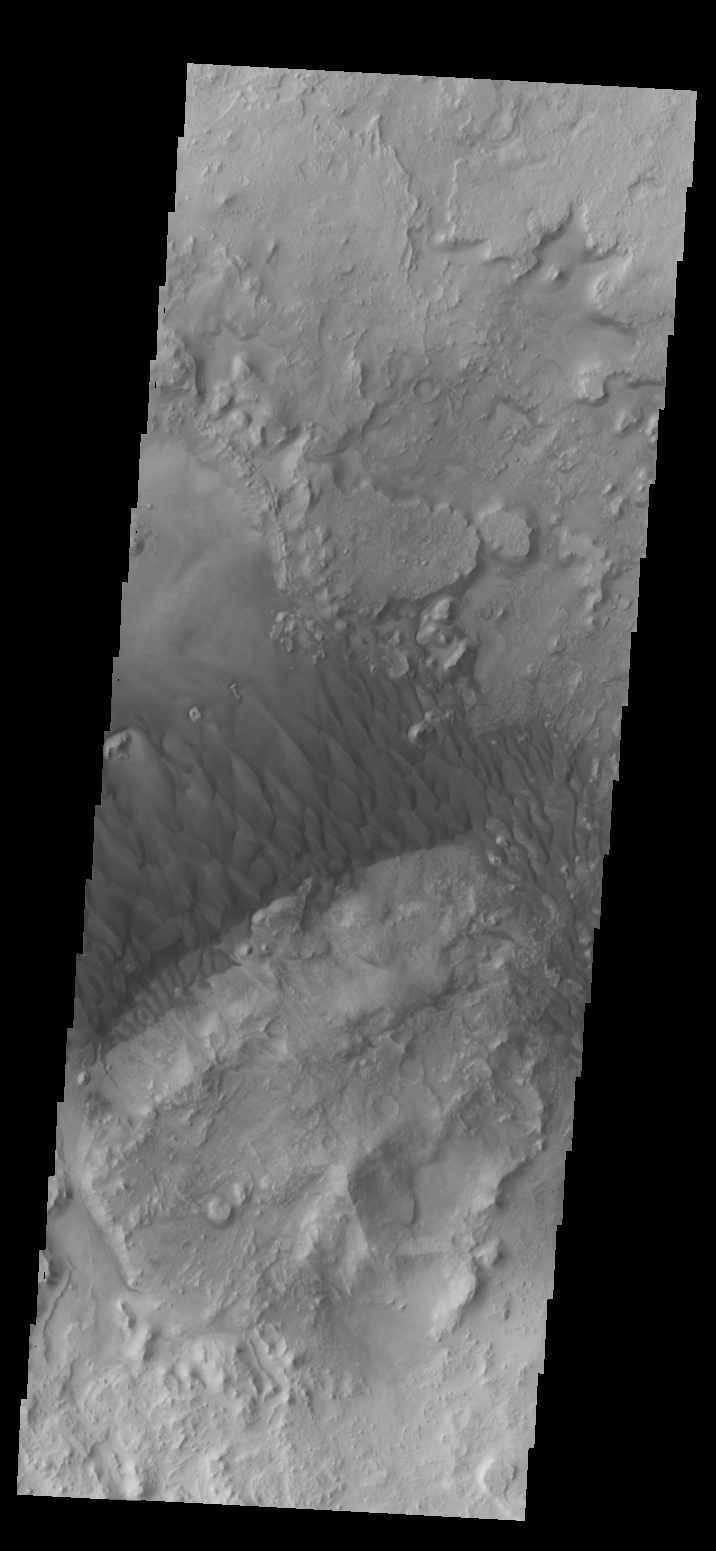

Arabia Terra Dunes

This complex set of dunes is located in an unnamed crater in Arabia Terra.

Credit: NASA/JPL/ASU